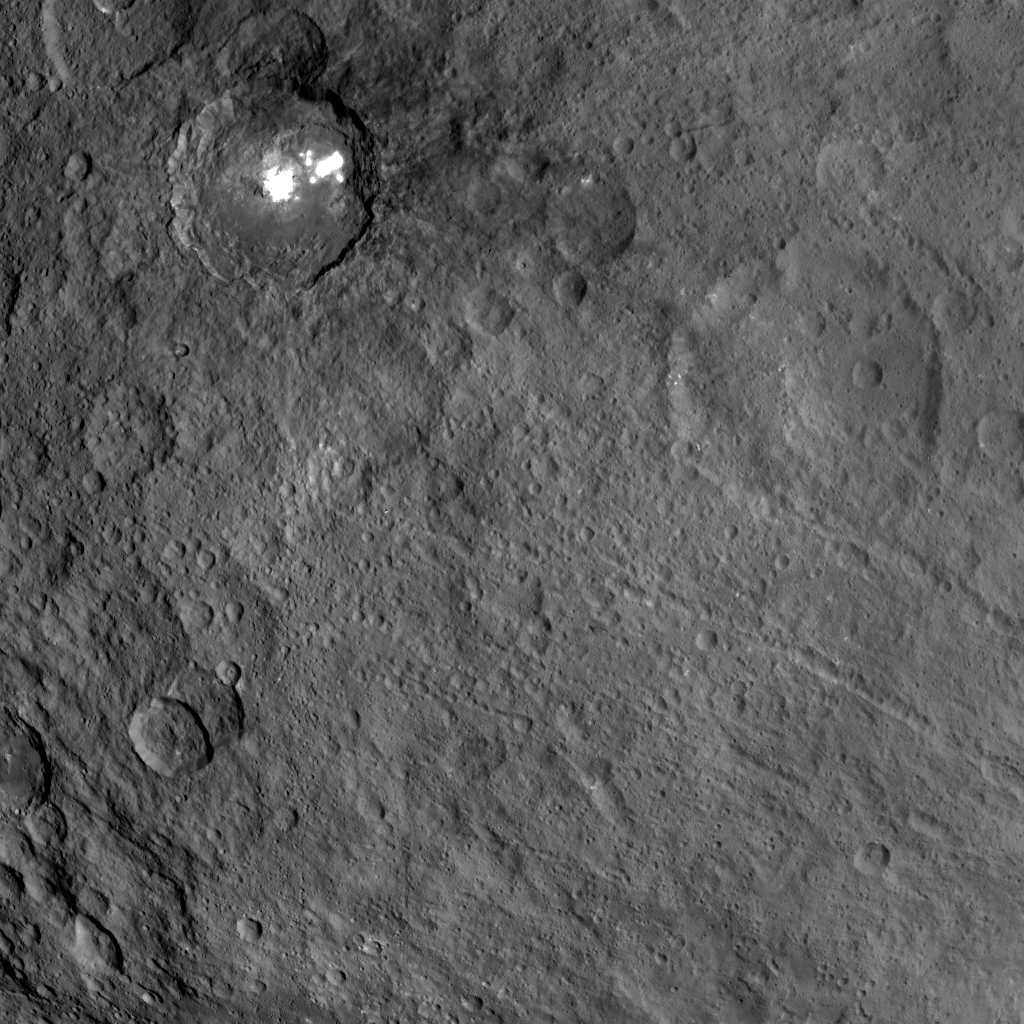

Complex Relationships in the Occator-Kirnis Region

This view obtained by NASA’s Dawn spacecraft during its Survey orbit illustrates the diversity and complexity of Ceres’ geology. It shows familiar features: Occator Crater with its bright deposits (called faculae) of carbonates and other salts, a series of linear features (at right) called Samhain Catenae, and another large crater on the right side of the image called Kirnis. A relatively fresh crater called Lociyo, superimposed on an older crater, can be seen toward the bottom left of the picture. These features can be found on this map of Ceres.

Studying the morphologies and relationships between various types of geological features can help scientists reconstruct Ceres’ history. Occator appears to be one of the youngest features in this picture, except for a couple of smaller craters. The 71-mile-wide (115-kilometer-wide) Kirnis Crater on the other hand is an old, eroded crater. It owes its peculiar polygonal shape in part to its overlap with one of the Samhain Catenae. This illustrates the role of fractures in driving the geometry of some of Ceres’ craters. The origin of these particular catenae is not understood yet, and is not necessarily related to the Pongal Catena, recently featured in PIA21408.

Kirnis Crater is named after a Lithuanian spirit-guardian of cherry trees, whereas the Samhain Catenae refer to a Gaelic festival organized at the end of the harvest season. It was observed in Ireland and Scotland during seven days in October and November, nearly halfway between the autumn equinox and the winter solstice.

This picture was obtained on June 25, 2015, from an altitude of 2,700 miles (4,400 kilometers). It is centered at 1.7 degrees north latitude, and 249 degrees east longitude.

Dawn’s mission is managed by JPL for NASA’s Science Mission Directorate in Washington. Dawn is a project of the directorate’s Discovery Program, managed by NASA’s Marshall Space Flight Center in Huntsville, Alabama. UCLA is responsible for overall Dawn mission science. Orbital ATK Inc., in Dulles, Virginia, designed and built the spacecraft. The German Aerospace Center, Max Planck Institute for Solar System Research, Italian Space Agency and Italian National Astrophysical Institute are international partners on the mission team.

Credit: NASA/JPL-Caltech/UCLA/MPS/DLR/IDA